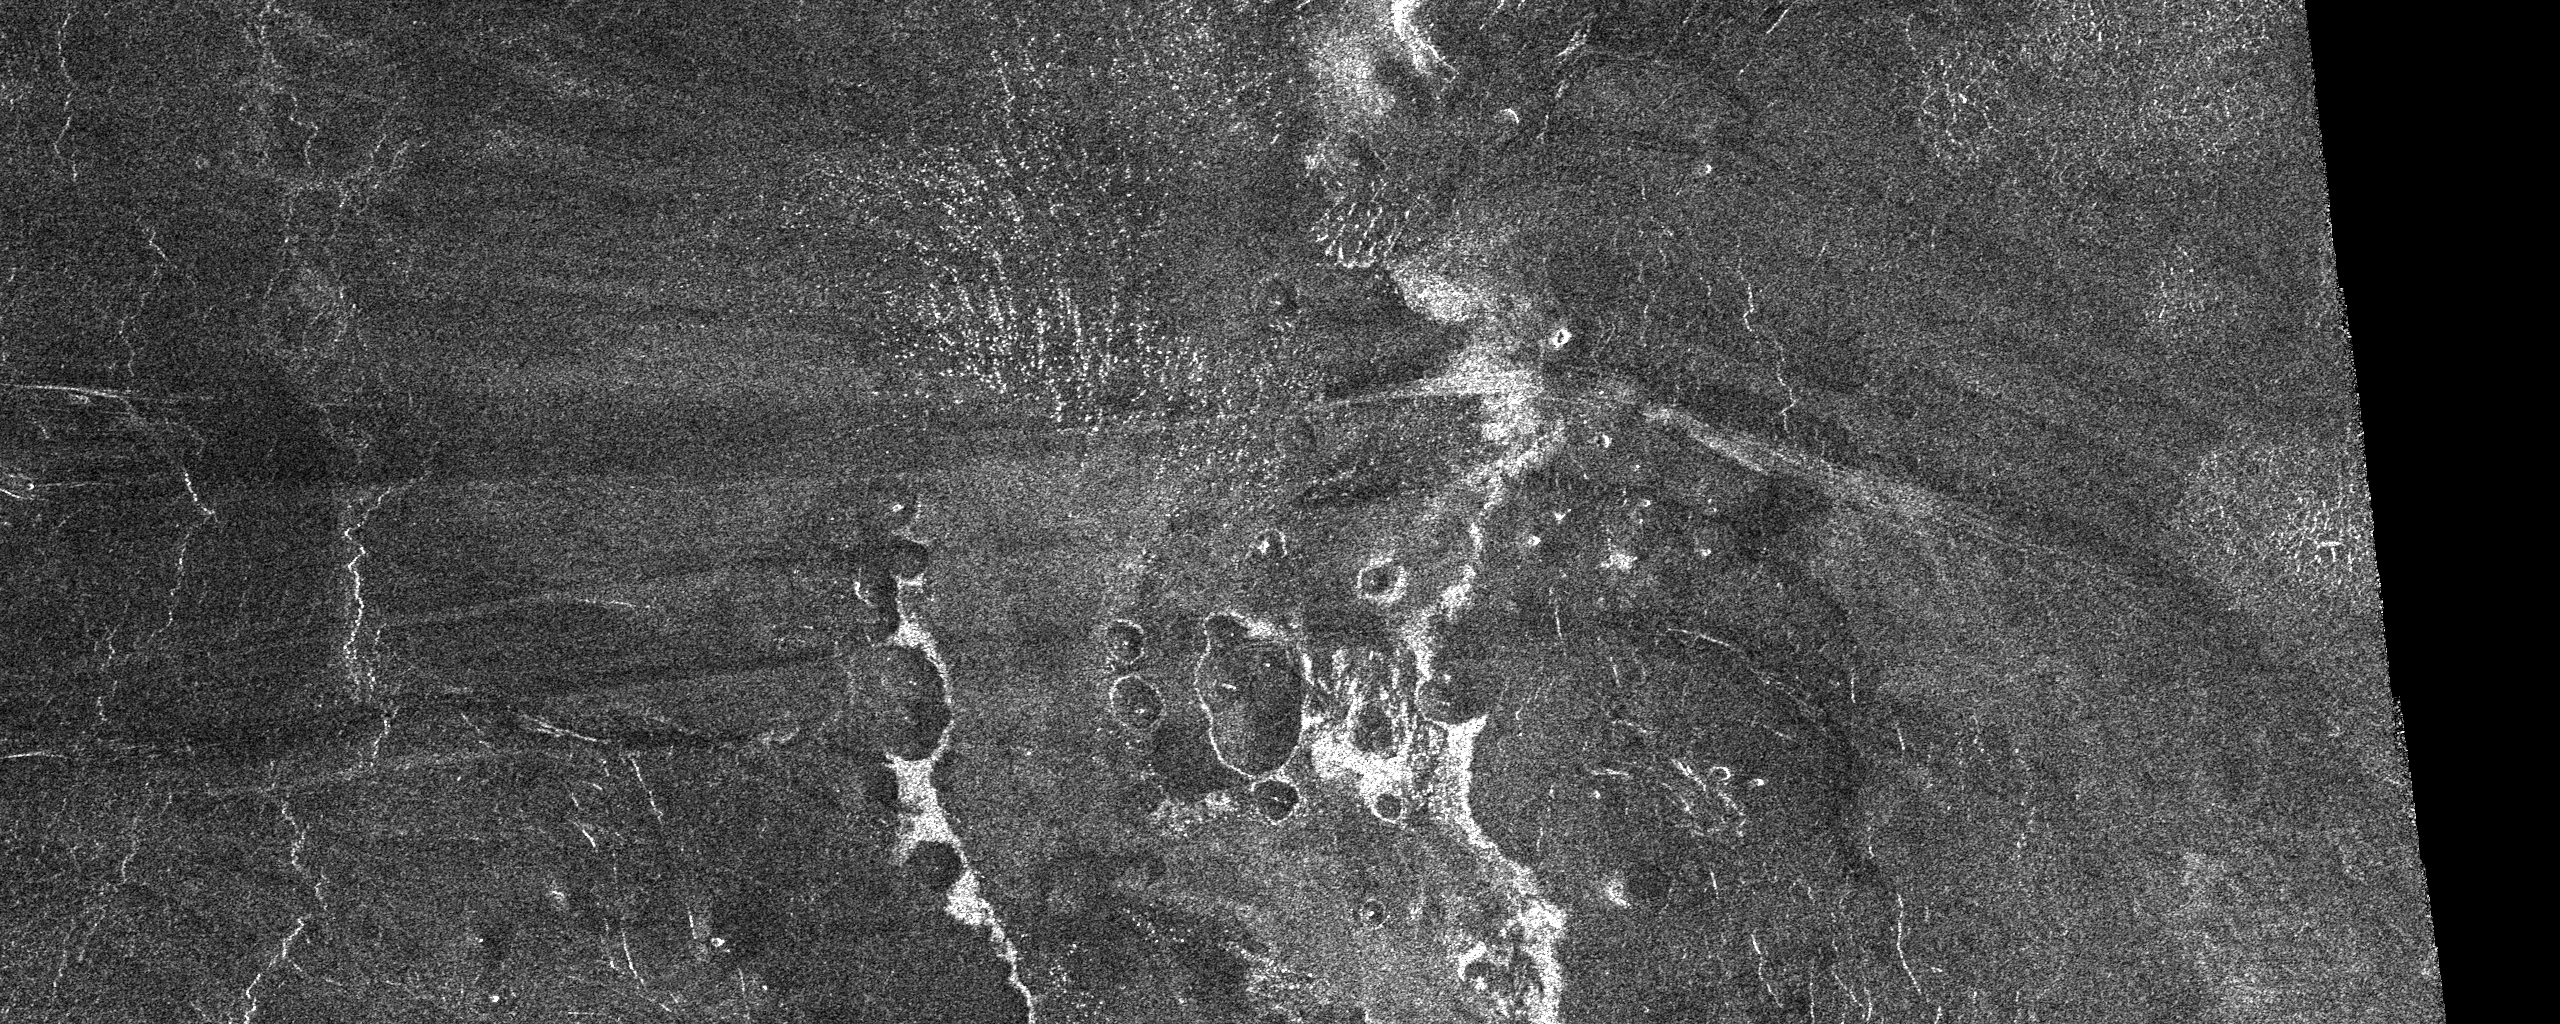

Venus – Outflow Channel in South Navka

This SAR image from the southern portion of Navka (24.4-25.3 degrees south latitude, 338.5-340.5 degrees east longitude) is a mosaic of twelve Magellan orbits that covers 180 kilometers (108 miles) in width and 78 kilometers (47 miles) in length. In the center of this image are two bright deposits running north to south. These deposits outline an outflow channel that flowed from a 60-km diameter crater that is to the south of the channel. Inside the outflow channel and outlined by ‘bathtub ring’ deposits are small cones, most likely of volcanic origin. At the end of the outflow channel, where one would expect the smallest particles to be deposited, are specular features which may represent sand dunes. Seasat and space shuttle radar images of sand dunes on Earth also show specular reflections from smooth dune faces that are near-normal to the radar beam. Other evidence for aeolian activity are the dark and bright windstreaks running east to west that form behind cones. Notice how the wind changes direction from a southeast-northwest flow at the right of the image to an east-west flow at the eastern edge of the outflow channel.

Credit: NASA/JPL